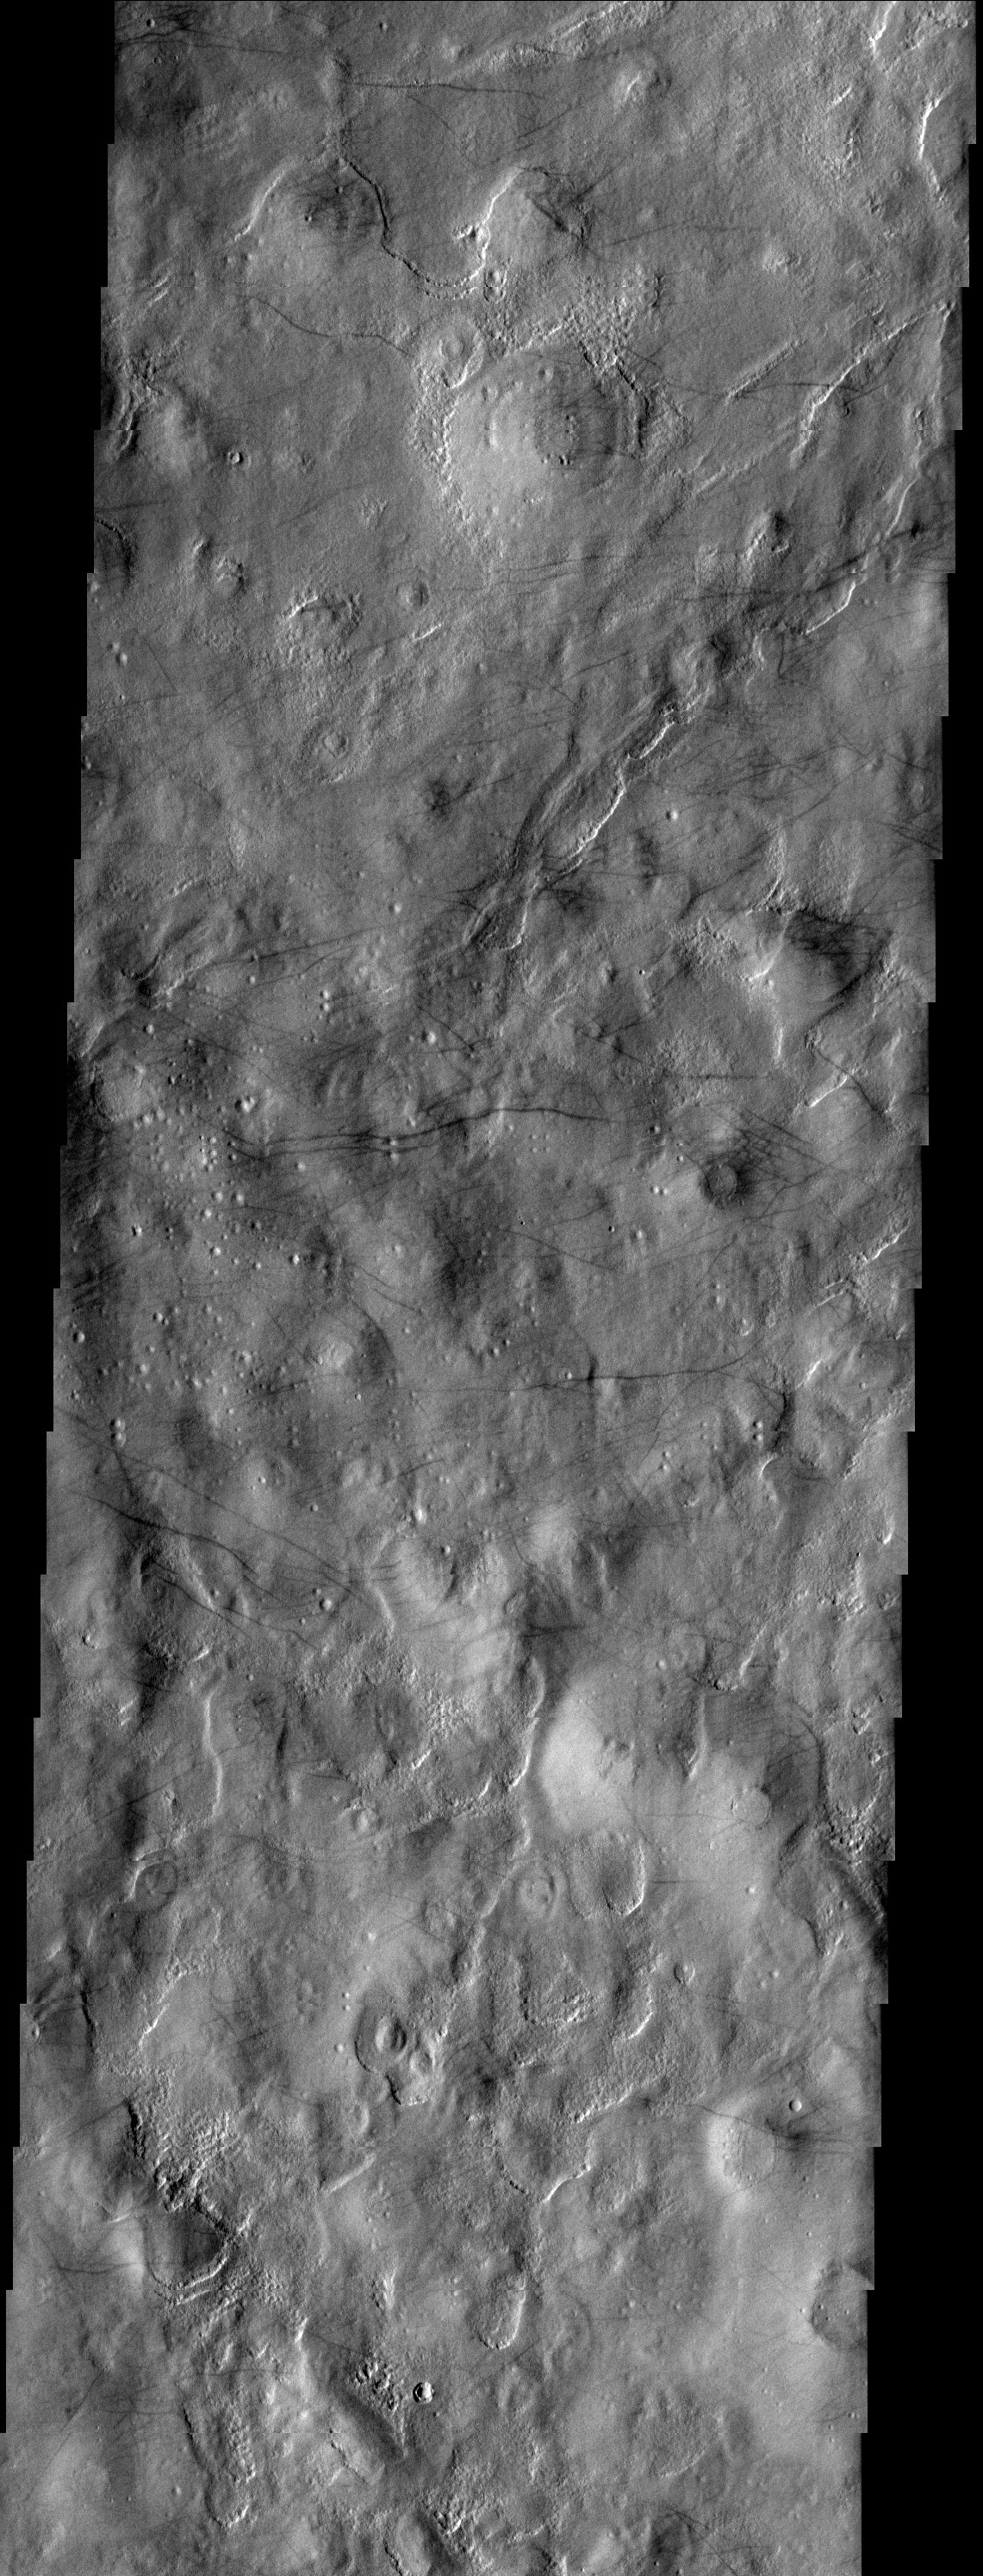

Dust Devil Streaks

At first glance, the dust devil streaks observed in this THEMIS image of the martian northern plains may look similar to many other images. However, what makes this THEMIS image so interesting are the many streaks that trend over hills, mounds, and valleys. Many of the dust devil streaks previously observed occur in very flat and dusty regions. This unique image gives hints to the dynamic nature of the dust devil streak formational process.

Note: this THEMIS visual image has not been radiometrically nor geometrically calibrated for this preliminary release. An empirical correction has been performed to remove instrumental effects. A linear shift has been applied in the cross-track and down-track direction to approximate spacecraft and planetary motion. Fully calibrated and geometrically projected images will be released through the Planetary Data System in accordance with Project policies at a later time.

NASA’s Jet Propulsion Laboratory manages the 2001 Mars Odyssey mission for NASA’s Office of Space Science, Washington, D.C. The Thermal Emission Imaging System (THEMIS) was developed by Arizona State University, Tempe, in collaboration with Raytheon Santa Barbara Remote Sensing. The THEMIS investigation is led by Dr. Philip Christensen at Arizona State University. Lockheed Martin Astronautics, Denver, is the prime contractor for the Odyssey project, and developed and built the orbiter. Mission operations are conducted jointly from Lockheed Martin and from JPL, a division of the California Institute of Technology in Pasadena.

Image information: VIS instrument. Latitude 53.8, Longitude 200.9 East (159.1 West). 19 meter/pixel resolution.

Credit: NASA/JPL/Arizona State University